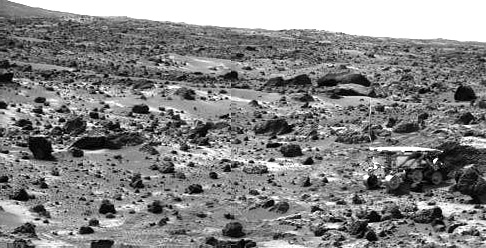

Sojourner’s APXS at “Chimp” – Left Eye

This image taken on the morning of Sol 80 (September 23) shows the Sojourner rover with its Alpha Proton X-ray Spectrometer (APXS) deployed against the rock “Chimp.” On the left horizon is the rim of “Big Crater,” 2.2 km away.

This image and PIA01585 (right eye) make up a stereo pair.

Mars Pathfinder is the second in NASA’s Discovery program of low-cost spacecraft with highly focused science goals. The Jet Propulsion Laboratory, Pasadena, CA, developed and manages the Mars Pathfinder mission for NASA’s Office of Space Science, Washington, D.C. JPL is a division of the California Institute of Technology (Caltech). The Imager for Mars Pathfinder (IMP) was developed by the University of Arizona Lunar and Planetary Laboratory under contract to JPL. Peter Smith is the Principal Investigator.

Photojournal note: Sojourner spent 83 days of a planned seven-day mission exploring the Martian terrain, acquiring images, and taking chemical, atmospheric and other measurements. The final data transmission received from Pathfinder was at 10:23 UTC on September 27, 1997. Although mission managers tried to restore full communications during the following five months, the successful mission was terminated on March 10, 1998.

Credit: NASA/JPL